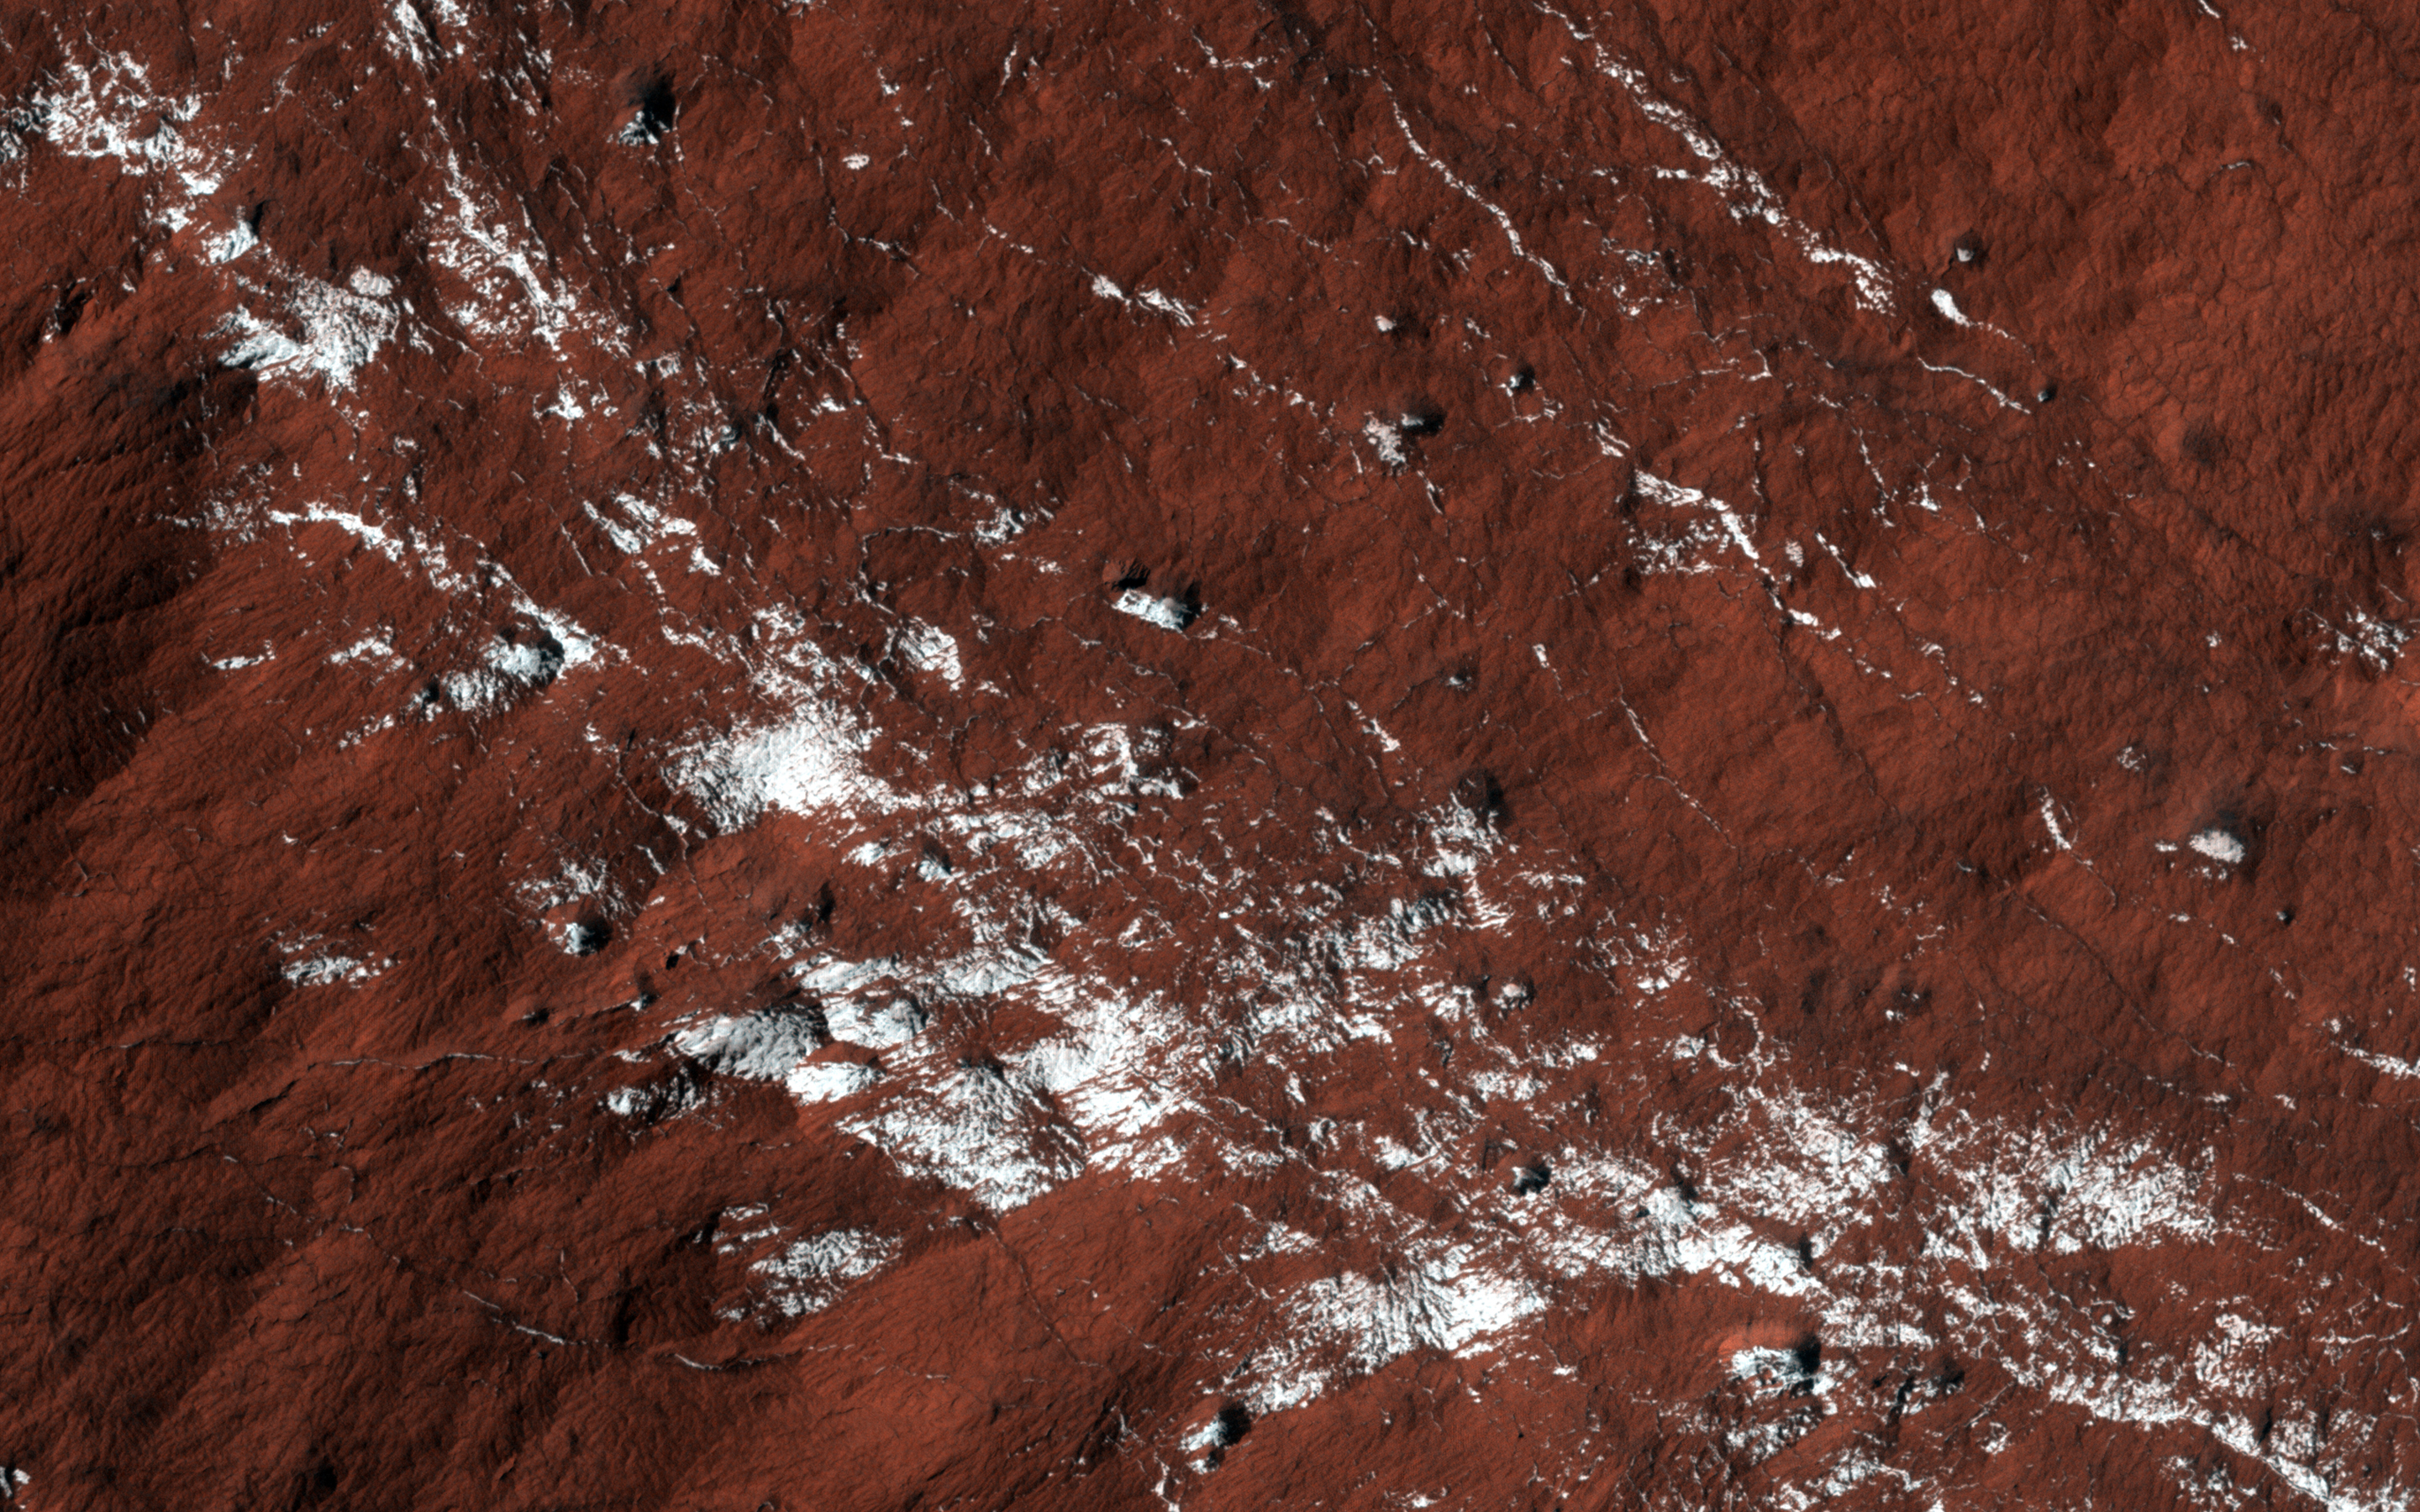

Polar Layered Deposit Slopes

This image, approximately 500 by 500 meters, represents a popular monitoring site; in this case a sample of the South Polar layered deposits (SPLD).

These deposits are quite extensive and partially surround the South polar residual cap. In this beautiful enhanced color image we see fractured bedrock partially coated in carbon dioxide frost.

HiRISE is one of six instruments on NASA’s Mars Reconnaissance Orbiter. The University of Arizona, Tucson, operates HiRISE, which was built by Ball Aerospace & Technologies Corp., Boulder, Colorado. NASA’s Jet Propulsion Laboratory, a division of the California Institute of Technology in Pasadena, manages the Mars Reconnaissance Orbiter Project for NASA’s Science Mission Directorate, Washington.

Credit: NASA/JPL-Caltech/University of Arizona